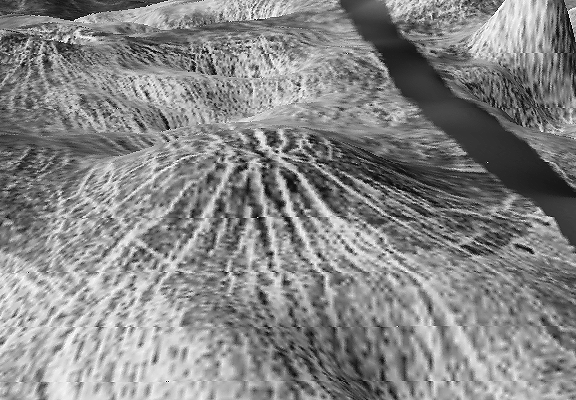

Nova Superposed on Yavine Corona

The view shows a 100-km-wide nova superposed on Yavine Corona, a 500-km-wide asymmetric feature at latitude 5 degrees S., longitude 248.5 degrees; looking northeast. Coronae are roughly circular, volcanic features believed to form over hot upwellings of magma within the Venusian mantle. Yavine corona contains 2 novae; nova are circular hills with star-shaped fractures. The view is a close-up of the southern nova showing its fractures to be grabens or fault bound depressions. Novae may represent an intermediate stage in coronae formation.\

This is a three-dimensional perspective view of Venusian Terrains composed of reduced resolution left-looking synthetic-aperture radar images merged with altimetry data from the Magellan spacecraft.

Credit: NASA/JPL/USGS